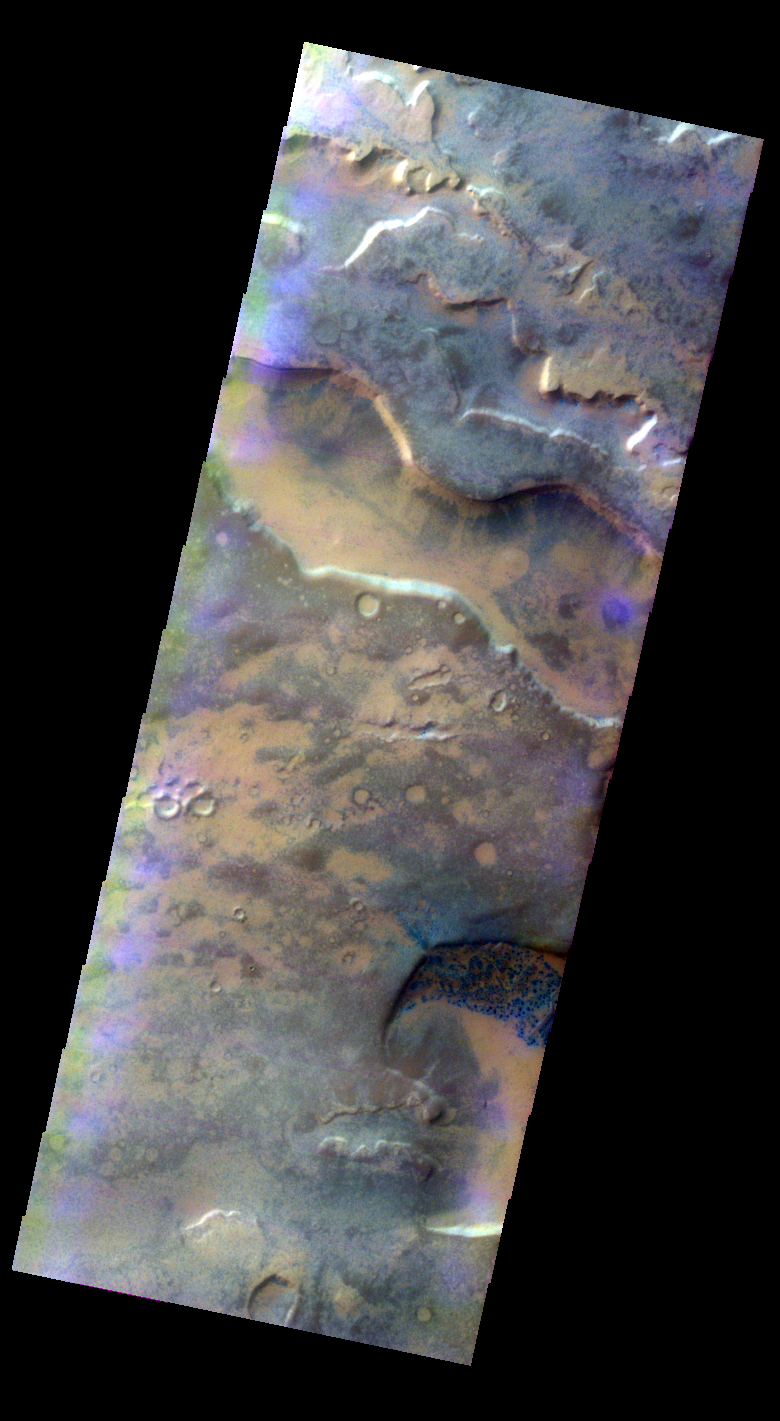

False-color Dalmatian Terrain

Released 10 May 2004

This daytime visible color image was collected on May 18, 2003 during the Southern Spring season in Noachis Terra.

The THEMIS VIS camera is capable of capturing color images of the martian surface using its five different color filters. In this mode of operation, the spatial resolution and coverage of the image must be reduced to accommodate the additional data volume produced from the use of multiple filters. To make a color image, three of the five filter images (each in grayscale) are selected. Each is contrast enhanced and then converted to a red, green, or blue intensity image. These three images are then combined to produce a full color, single image. Because the THEMIS color filters don’t span the full range of colors seen by the human eye, a color THEMIS image does not represent true color. Also, because each single-filter image is contrast enhanced before inclusion in the three-color image, the apparent color variation of the scene is exaggerated. Nevertheless, the color variation that does appear is representative of some change in color, however subtle, in the actual scene. Note that the long edges of THEMIS color images typically contain color artifacts that do not represent surface variation.

Image information: VIS instrument. Latitude -74, Longitude 351.9 East (8.1 West). 38 meter/pixel resolution.

Note: this THEMIS visual image has not been radiometrically nor geometrically calibrated for this preliminary release. An empirical correction has been performed to remove instrumental effects. A linear shift has been applied in the cross-track and down-track direction to approximate spacecraft and planetary motion. Fully calibrated and geometrically projected images will be released through the Planetary Data System in accordance with Project policies at a later time.

NASA’s Jet Propulsion Laboratory manages the 2001 Mars Odyssey mission for NASA’s Office of Space Science, Washington, D.C. The Thermal Emission Imaging System (THEMIS) was developed by Arizona State University, Tempe, in collaboration with Raytheon Santa Barbara Remote Sensing. The THEMIS investigation is led by Dr. Philip Christensen at Arizona State University. Lockheed Martin Astronautics, Denver, is the prime contractor for the Odyssey project, and developed and built the orbiter. Mission operations are conducted jointly from Lockheed Martin and from JPL, a division of the California Institute of Technology in Pasadena.

Credit: NASA/JPL/Arizona State University